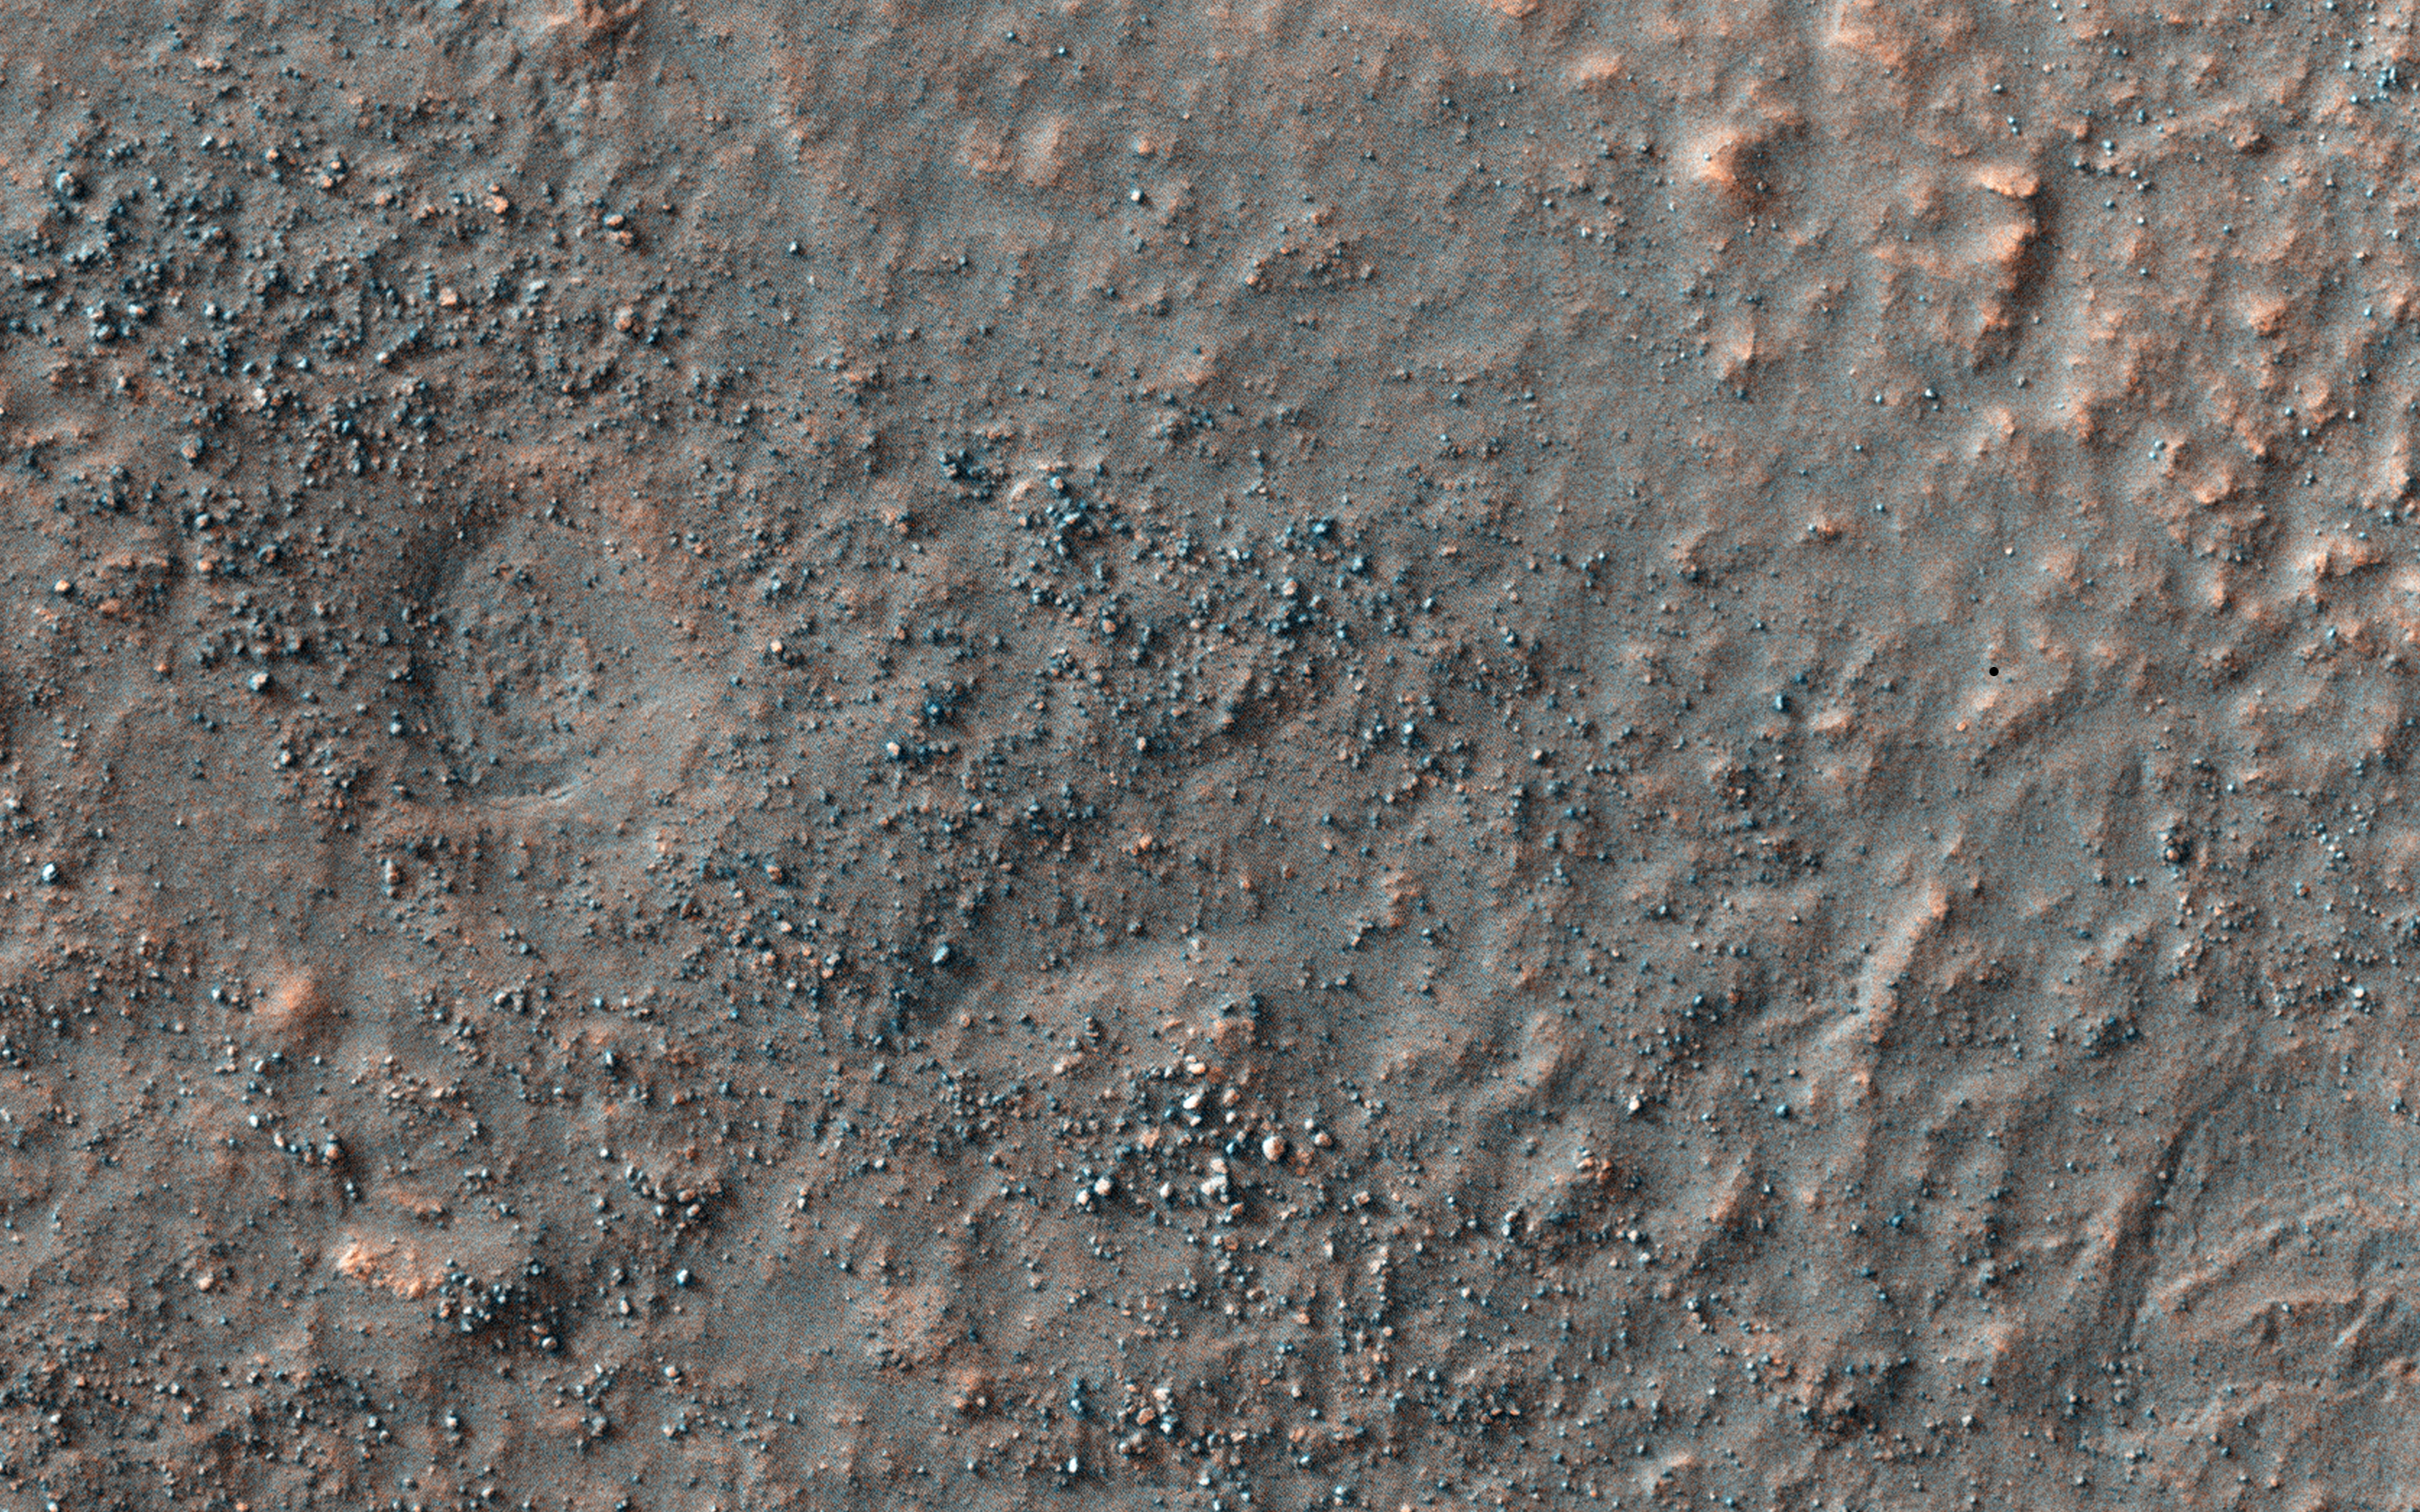

Search for the Mars 2 Debris Field

Despite the recent successes of missions landing on Mars, like the Mars Science Laboratory (Curiosity) or the arrival of new satellites, such as India’s MOM orbiter, the Red Planet is also a graveyard of failed missions.

The Soviet Mars 2 lander was the first man-made object to touch the surface of the Red Planet when it crashed landed on 27 November 1971. It is believed that the descent stage malfunctioned after the lander entered the atmosphere at too steep an angle. Attempts to contact the probe after the crash were unsuccessful.

HiRISE acquired this image to aid in the search for the missing lander. If the Mars 2 debris field is found, it could serve as a future landing location for a mission to study the effects of crash landing on the Martian surface and effects of aging on man-made objects.

This caption is based on the original science rationale. To date, the debris field has not been located, but this spot was noted as a probably location for the Mars 3 lander.

HiRISE is one of six instruments on NASA’s Mars Reconnaissance Orbiter. The University of Arizona, Tucson, operates HiRISE, which was built by Ball Aerospace & Technologies Corp., Boulder, Colorado. NASA’s Jet Propulsion Laboratory, a division of the California Institute of Technology in Pasadena, manages the Mars Reconnaissance Orbiter Project for NASA’s Science Mission Directorate, Washington.

Credit: NASA/JPL-Caltech/University of Arizona